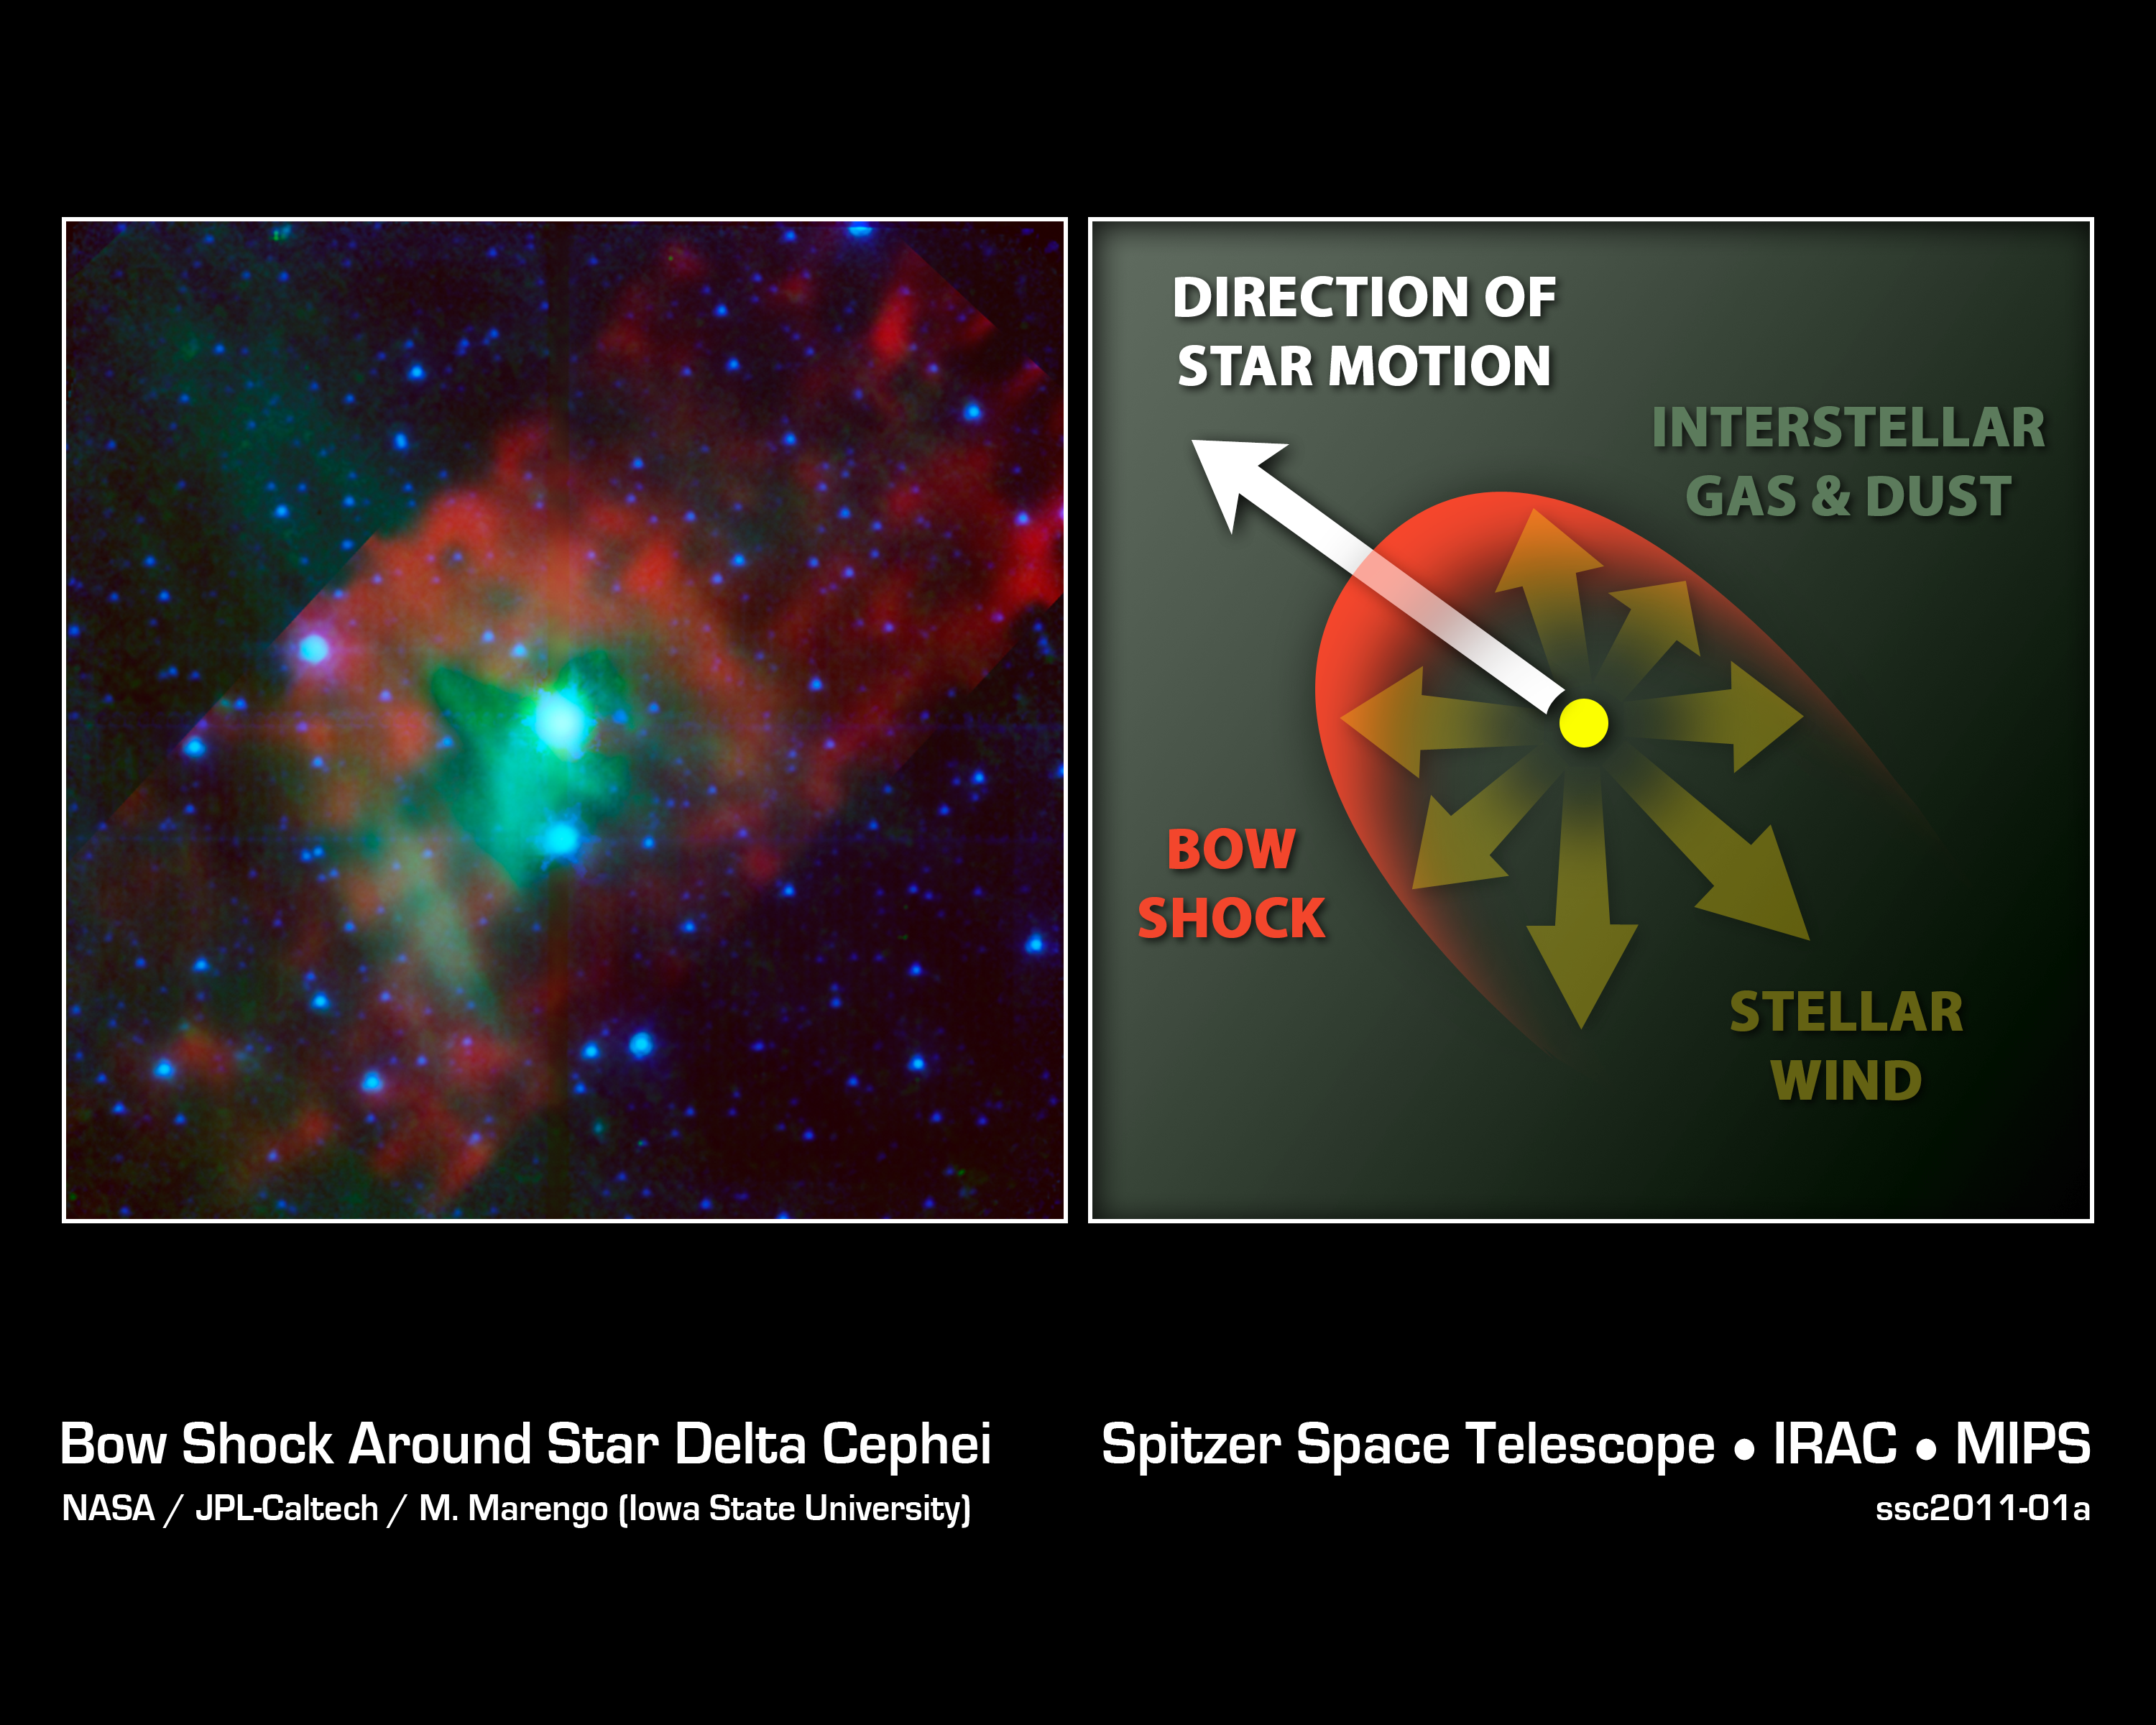

Standard Candle in the Wind

This image layout illustrates how NASA's Spitzer Space Telescope was able to show that astandard candle" used to measure cosmological distances is shrinking -- a finding that affects precise measurements of the age, size and expansion rate of our universe. The image on the left, taken by Spitzer in infrared light, shows Delta Cephei, a type of standard candle used to measure the distances to galaxies that are relatively close to us. Cepheids like this one are the first rungs on the so-called cosmological distance ladder -- a tool needed to measure farther and farther distances.

Spitzer showed that the star has a bow shock in front of it. This can be seen as the red arc shape to the left of the star, which is depicted in blue-green (the colors have been assigned to specific infrared wavelengths we can't see with our eyes). The presence of the bow shock told astronomers that Delta Cephei must have a wind that is forming the shock. This wind is made up of gas and dust blowing off the star. Before this finding, there was no direct proof that Cepheid stars could lose mass, or shrink.

The finding is important because the loss of mass around a Cepheid can obscure the star's light, making it appear brighter in infrared observations, and dimmer in visible light, than it really is. This, in turn, affects calculations of how far away the star is. Even tiny inaccuracies in such distant measurements can cause the whole cosmological distance ladder to come unhinged.

The diagram on the right illustrates how Delta Cephei's bow shock was formed. As the star speeds along through space, its wind hits interstellar gas and dust, causing it to pile up in the bow shock. A companion star to Delta Cephei, seen just below it, is lighting up the region, allowing Spitzer to better see the region. By examining the structure of the bow shock, astronomers were able to calculate how fast the star is losing mass.

In this image, infrared light captured by the infrared array camera is blue and blue-green (3.6- and 4.5-micron light is blue and 8.0-micron light is blue-green). Infrared light captured by the multiband imaging photometer is colored green and red (24-micron light is green and 70-micron light is red).

Credit: NASA/JPL-Caltech/M. Marengo (Iowa State)